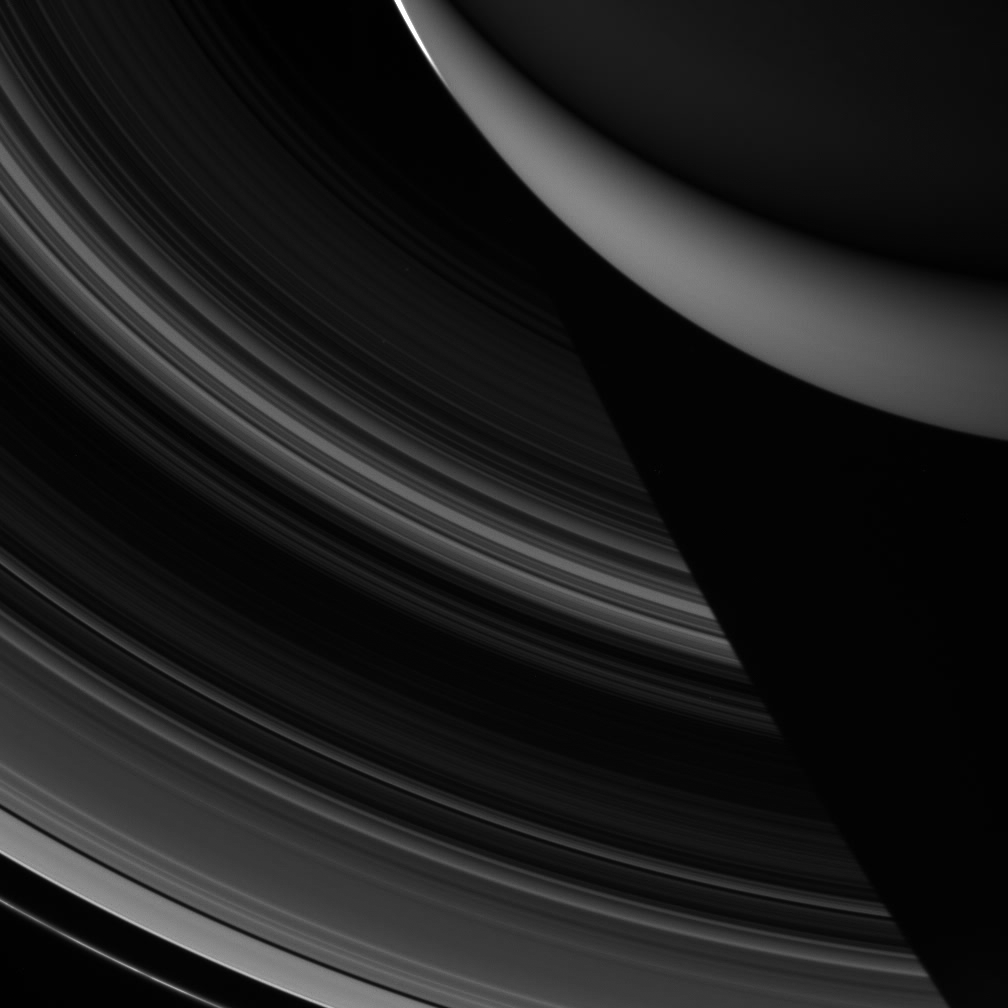

The Vanishing Rings

Saturn’s entire main ring system spreads out below Cassini in this night side view, which shows the rings disappearing into the planet’s shadow.

This view looks toward the unlit side of the rings from about 48 degrees above the ringplane. In the upper right corner lies the darkened northern hemisphere; beneath it, the lit side of the rings casts reflected sunlight, or ringshine, onto southern latitudes, lighting up the skies there. A sliver of light from Saturn’s sunlit side pierces the top of the image.

The image was taken in visible light with the Cassini spacecraft wide-angle camera on Dec. 5, 2006 at a distance of approximately 1.2 million kilometers (800,000 miles) from Saturn. Image scale is 69 kilometers (43 miles) per pixel.

The Cassini-Huygens mission is a cooperative project of NASA, the European Space Agency and the Italian Space Agency. The Jet Propulsion Laboratory, a division of the California Institute of Technology in Pasadena, manages the mission for NASA’s Science Mission Directorate, Washington, D.C. The Cassini orbiter and its two onboard cameras were designed, developed and assembled at JPL. The imaging operations center is based at the Space Science Institute in Boulder, Colo.

Credit: NASA/JPL/Space Science Institute